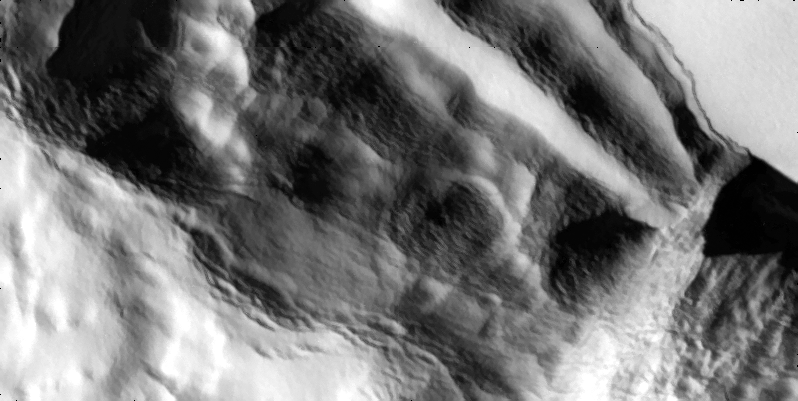

Slumping Cliff on Io in High Resolution

A cliff slumps outward in these high-resolution views that NASA’s Galileo spacecraft captured the edge of a mountain named Telegonus Mensa on Jupiter’s moon Io.

When Galileo flew near the south pole of Io in October 2001, scientist’s targeted this cliff to study the process of erosion. Water and wind cause most erosion on Earth, but Io has neither surface water nor an atmosphere. The cliff is slumping due to gravity.

The smaller picture (top) has a resolution of 10 meters (33 feet) per picture element. Galileo’s camera took it from a distance of about 1,000 kilometers (620 miles). The larger image (below) sets context with a resolution of 40 meters (131 feet) per picture element and was taken from a distance of about 4,200 kilometers (2,600 miles). North is to the top and the Sun illuminates the surface from the upper right.

The Jet Propulsion Laboratory, a division of the California Institute of Technology in Pasadena, manages the Galileo mission for NASA’s Office of Space Science, Washington, D.C.

Credit: NASA/JPL/University of Arizona